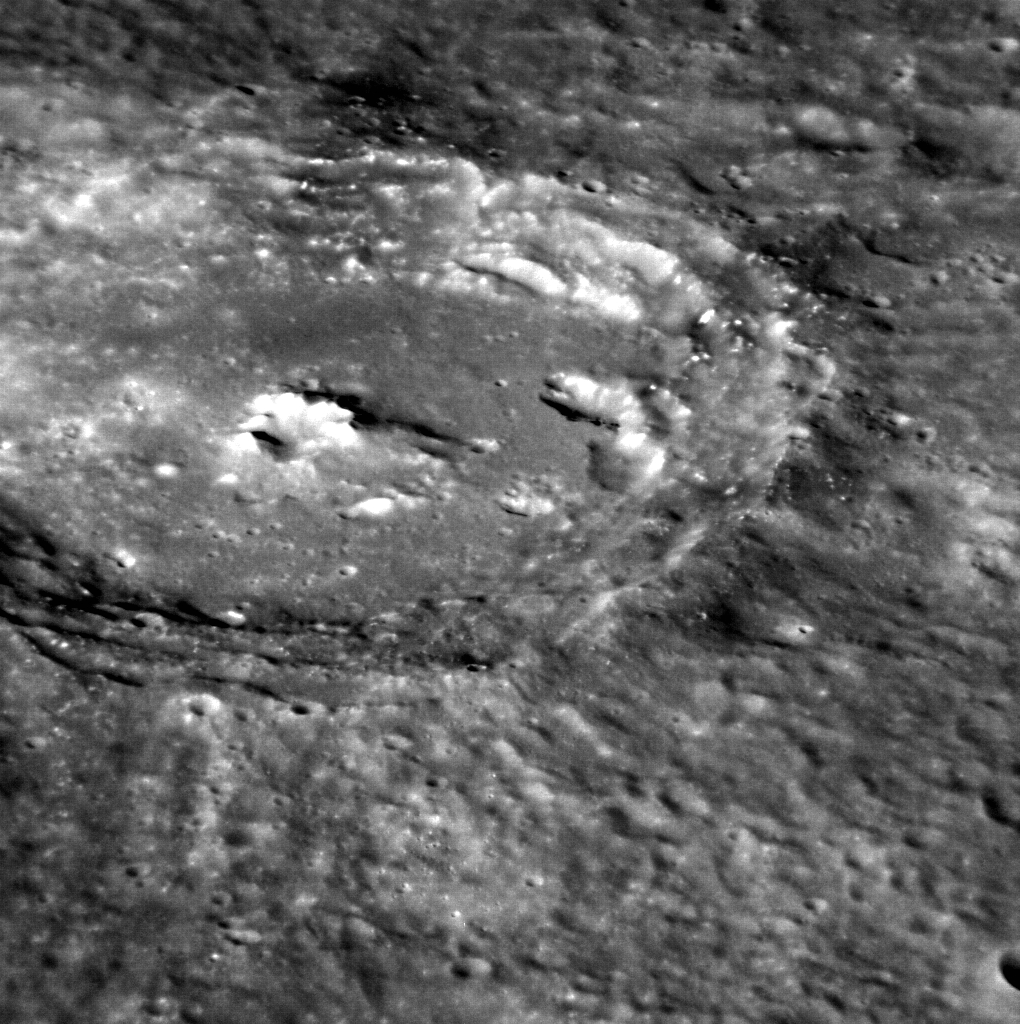

A Crater’s World

This image provides a zoomed in view of a type of crater that is very popular on Mercury’s surface: craters with central peaks. It also highlights this unnamed crater’s wall slumps, an irregular depression on the crater floor, and bright hollows that appear to dot the crater. This image is not map projected and South is at the top of the frame.

This image was acquired as a high-resolution targeted observation. Targeted observations are images of a small area on Mercury’s surface at resolutions much higher than the 200-meter/pixel morphology base map. It is not possible to cover all of Mercury’s surface at this high resolution, but typically several areas of high scientific interest are imaged in this mode each week.

Date acquired: May 21, 2012
Image Mission Elapsed Time (MET): 246073840
Image ID: 1865248
Instrument: Narrow Angle Camera (NAC) of the Mercury Dual Imaging System (MDIS)
Center Latitude: -51.64°
Center Longitude: 139.0° E
Resolution: 79 meters/pixel
Scale: The crater in this image is approximately 85 km (52 miles) in diameter.
Incidence Angle: 62.3°
Emission Angle: 58.5°
Phase Angle: 28.1°

The MESSENGER spacecraft is the first ever to orbit the planet Mercury, and the spacecraft’s seven scientific instruments and radio science investigation are unraveling the history and evolution of the Solar System’s innermost planet. Visit the Why Mercury? section of this website to learn more about the key science questions that the MESSENGER mission is addressing. During the one-year primary mission, MDIS acquired 88,746 images and extensive other data sets. MESSENGER is now in a year-long extended mission, during which plans call for the acquisition of more than 80,000 additional images to support MESSENGER’s science goals.

These images are from MESSENGER, a NASA Discovery mission to conduct the first orbital study of the innermost planet, Mercury. For information regarding the use of images, see the MESSENGER image use policy.

Credit: NASA/Johns Hopkins University Applied Physics Laboratory/Carnegie Institution of Washington